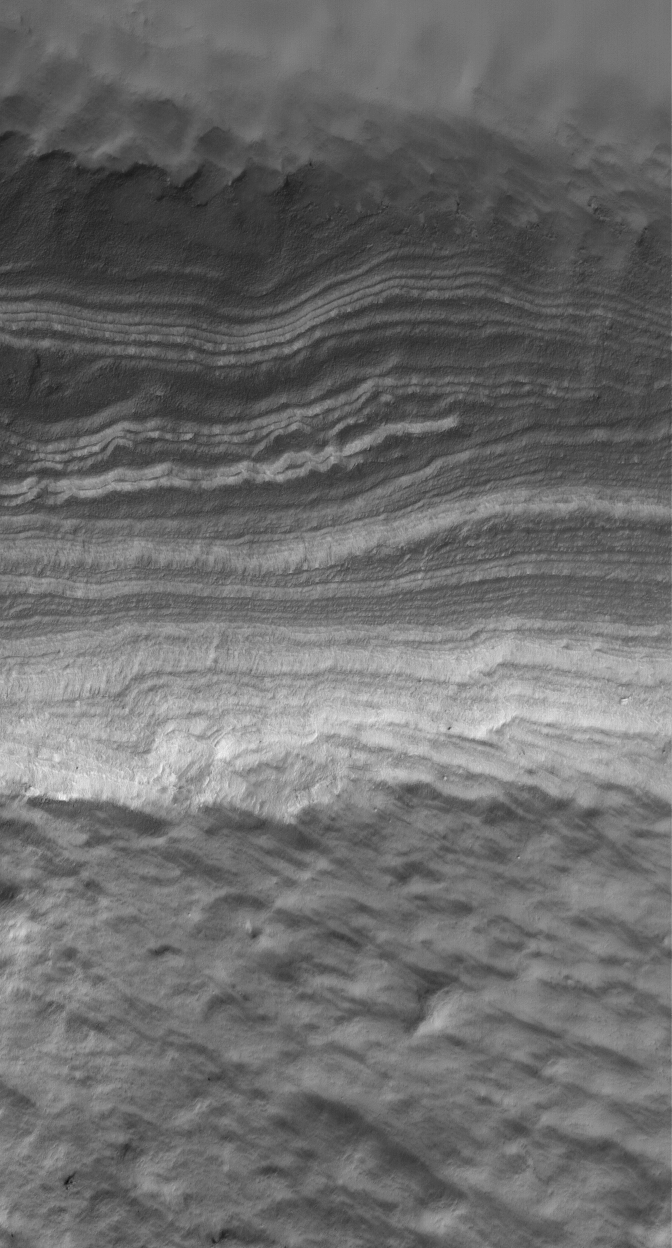

Polar Layers

12 August 2005
This Mars Global Surveyor (MGS) Mars Orbiter Camera (MOC) image shows a slope upon which are exposed some of the layered materials that underlie the south polar cap of Mars. The layers are generally considered to be sediments–perhaps dust–that may have been cemented by water ice.

Location near: 84.1°S, 343.9°W
Image width: width: ~3 km (~1.9 mi)
Illumination from: upper left
Season: Southern Spring

Credit: NASA/JPL/Malin Space Science Systems